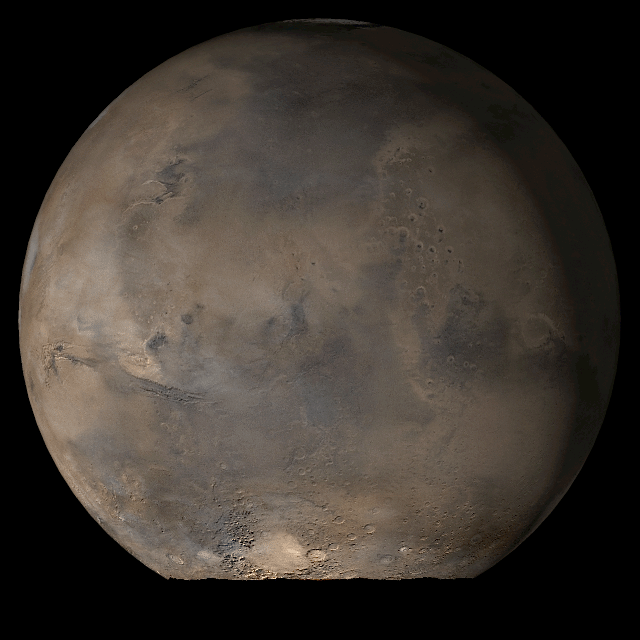

Mars at Ls 79°: Acidalia/Mare Erythraeum

11 July 2006
This picture is a composite of Mars Global Surveyor (MGS) Mars Orbiter Camera (MOC) daily global images acquired at Ls 79° during a previous Mars year. This month, Mars looks similar, as Ls 79° occurs in mid-July 2006. The picture shows the Acidalia/Mare Erythraeum face of Mars. Over the course of the month, additional faces of Mars as it appears at this time of year are being posted for MOC Picture of the Day. Ls, solar longitude, is a measure of the time of year on Mars. Mars travels 360° around the Sun in 1 Mars year. The year begins at Ls 0°, the start of northern spring and southern autumn.

Season: Northern Spring/Southern Autumn

Credit: NASA/JPL/Malin Space Science Systems